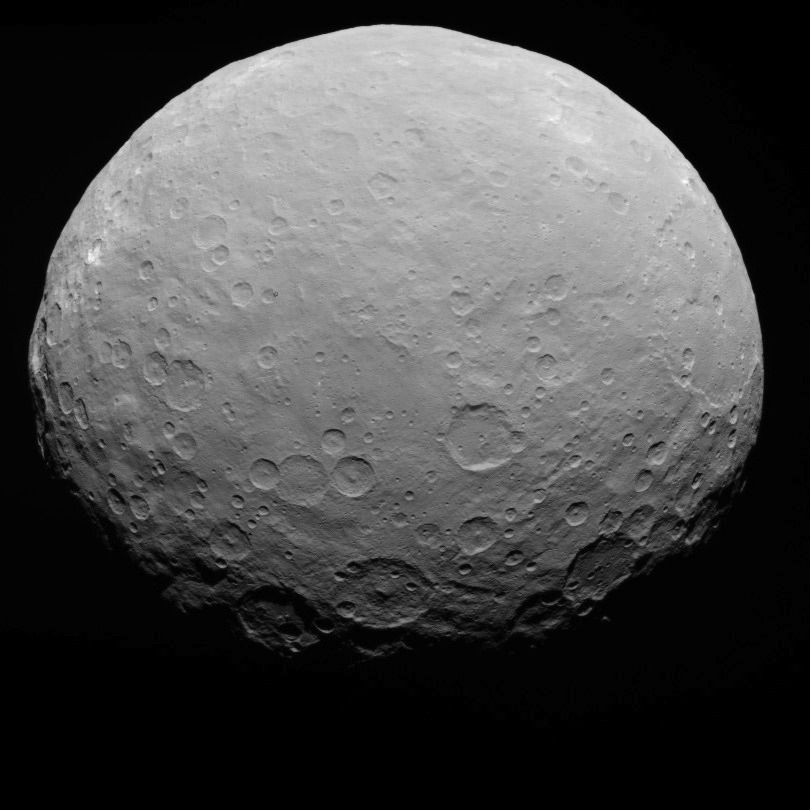

Dawn RC3 Image 20

This image of Ceres is part of a sequence taken by NASA’s Dawn spacecraft on May 7, 2015, from a distance of 8,400 miles (13,600 kilometers).

Dawn’s mission is managed by JPL for NASA’s Science Mission Directorate in Washington. Dawn is a project of the directorate’s Discovery Program, managed by NASA’s Marshall Space Flight Center in Huntsville, Alabama. UCLA is responsible for overall Dawn mission science. Orbital ATK, Inc., in Dulles, Virginia, designed and built the spacecraft. The German Aerospace Center, the Max Planck Institute for Solar System Research, the Italian Space Agency and the Italian National Astrophysical Institute are international partners on the mission team.

Credit: NASA/JPL-Caltech/UCLA/MPS/DLR/IDA